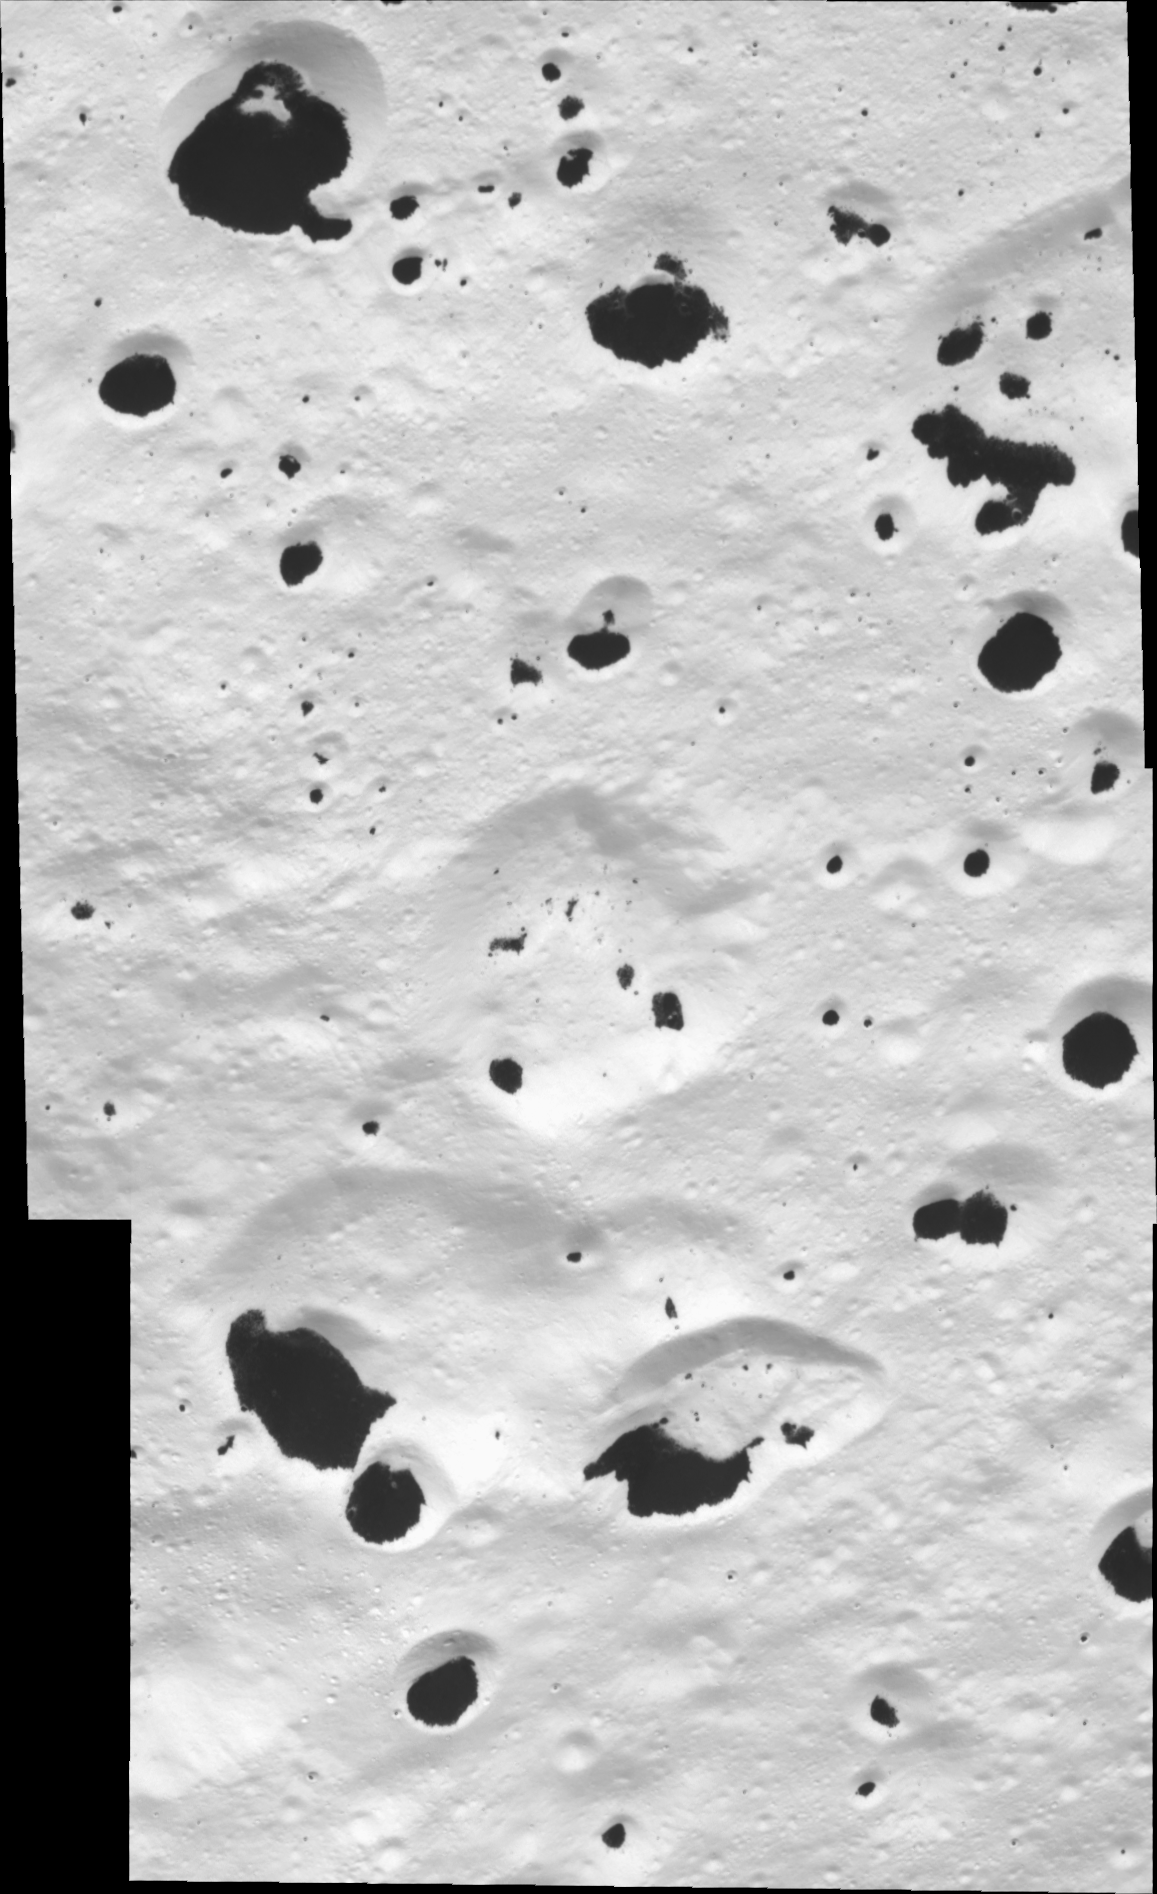

Spotty Iapetus

At high resolution, terrain in the transition region between bright and dark hemispheres on Saturn’s moon Iapetus reveals a spotty appearance reminiscent of a Dalmatian. The bright material on the frozen surface of Iapetus, 1,468 kilometers (912 miles) across, is water ice, and the dark material is likely carbonaceous in composition.

The dark material is preferentially found at the bottoms of craters. Bright water ice forms the “bed rock” on Iapetus, while the dark, presumably loose material apparently lies on top of the ice.

The terrain seen here is also visible in PIA08383, but it is viewed here at higher resolution.

The mosaic consists of two image footprints across the surface of Iapetus. The view is centered on terrain near 42 degrees south latitude and 209.3 degrees west longitude, on the anti-Saturn facing hemisphere. Image scale is approximately 32 meters (105 feet) per pixel.

The clear spectral filter images in this mosaic were obtained with the Cassini spacecraft narrow-angle camera on Sept. 10, 2007, at distances ranging from 5,363 to 5,884 kilometers (3,332 to 3,656 miles) from Iapetus.

The Cassini-Huygens mission is a cooperative project of NASA, the European Space Agency and the Italian Space Agency. The Jet Propulsion Laboratory, a division of the California Institute of Technology in Pasadena, manages the mission for NASA’s Science Mission Directorate, Washington, D.C. The Cassini orbiter and its two onboard cameras were designed, developed and assembled at JPL. The imaging operations center is based at the Space Science Institute in Boulder, Colo.

Credit: NASA/JPL/Space Science Institute